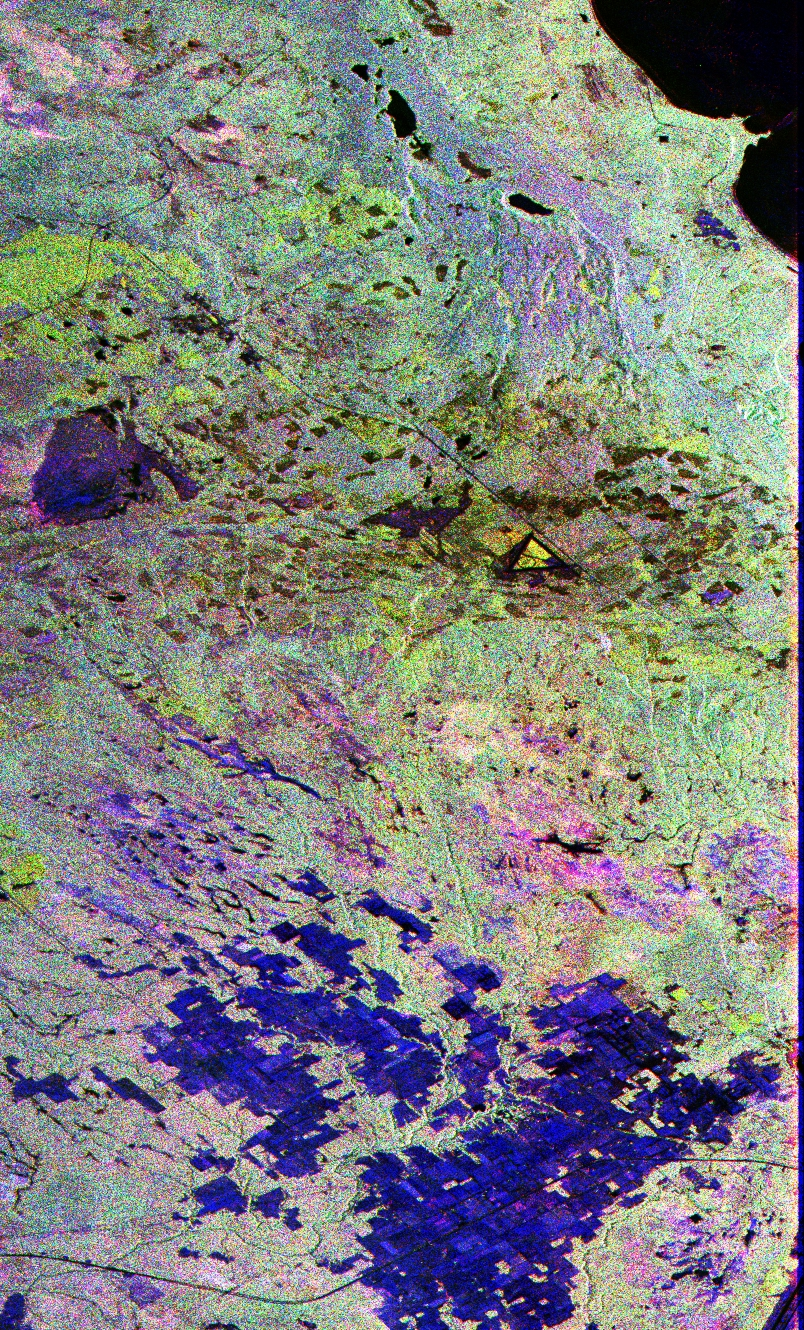

Space Radar Image of Raco, Michigan

This image is a false-color composite of Raco, Michigan, centered at 46.39 degrees north latitude, 84.88 degrees west longitude. This image was acquired by the Spaceborne Imaging Radar-C and X-Band Synthetic Aperture Radar (SIR-C/X-SAR) aboard the space shuttle Endeavour on its sixth orbit and during the first full-capability test of the instrument on April 9, 1994.

This image was produced using both L-band and C-band data. The area shown is approximately 20 kilometers by 50 kilometers (12 by 30 miles). Raco is located at the eastern end of Michigan’s upper peninsula, west of Sault Ste. Marie and south of Whitefish Bay on Lake Superior. The site is located at the boundary between the boreal forests and the northern temperate forests, a transitional zone that is expected to be ecologically sensitive to anticipated global changes resulting from climatic warming. On any given day, there is a 60 percent chance that this area will be obscured to some extent by cloud clover which makes it difficult to image using optical sensors.

In this color representation (red=LHH,green=LHV, blue=CHH), darker areas in the image are smooth surfaces such as frozen lakes and other non-forested areas. The colors are related to the types of trees and the brightness is related to the amount of plant material covering the surface, called forest biomass. The black area in the upper right corner is the ice-covered Lake Superior. The blue mosaic areas in the lower part of the image are bare agricultural fields with hay stubble. The large blue area to the center left of the image corresponds to a large frozen swamp with no trees and lots of grass tufts. The light greenish-yellow areas are red pine trees approximately 30 meters (100 feet) in height. The brownish yellow areas are jack pine trees of various ages. The dark patches are areas of recent clear cuts in the managed Hiawatha National Forest. The shore line of Lake Superior in the light greenish blue is a mixture of aspen and birch trees. South of that, surrounding McNearny and Johnson lakes is a dark purple area containing north hardwoods. Accurate information about land-cover is important to area resource managers and for use in regional-to-global-scale scientific models used understand global change.

Credit: NASA/JPL/NGA